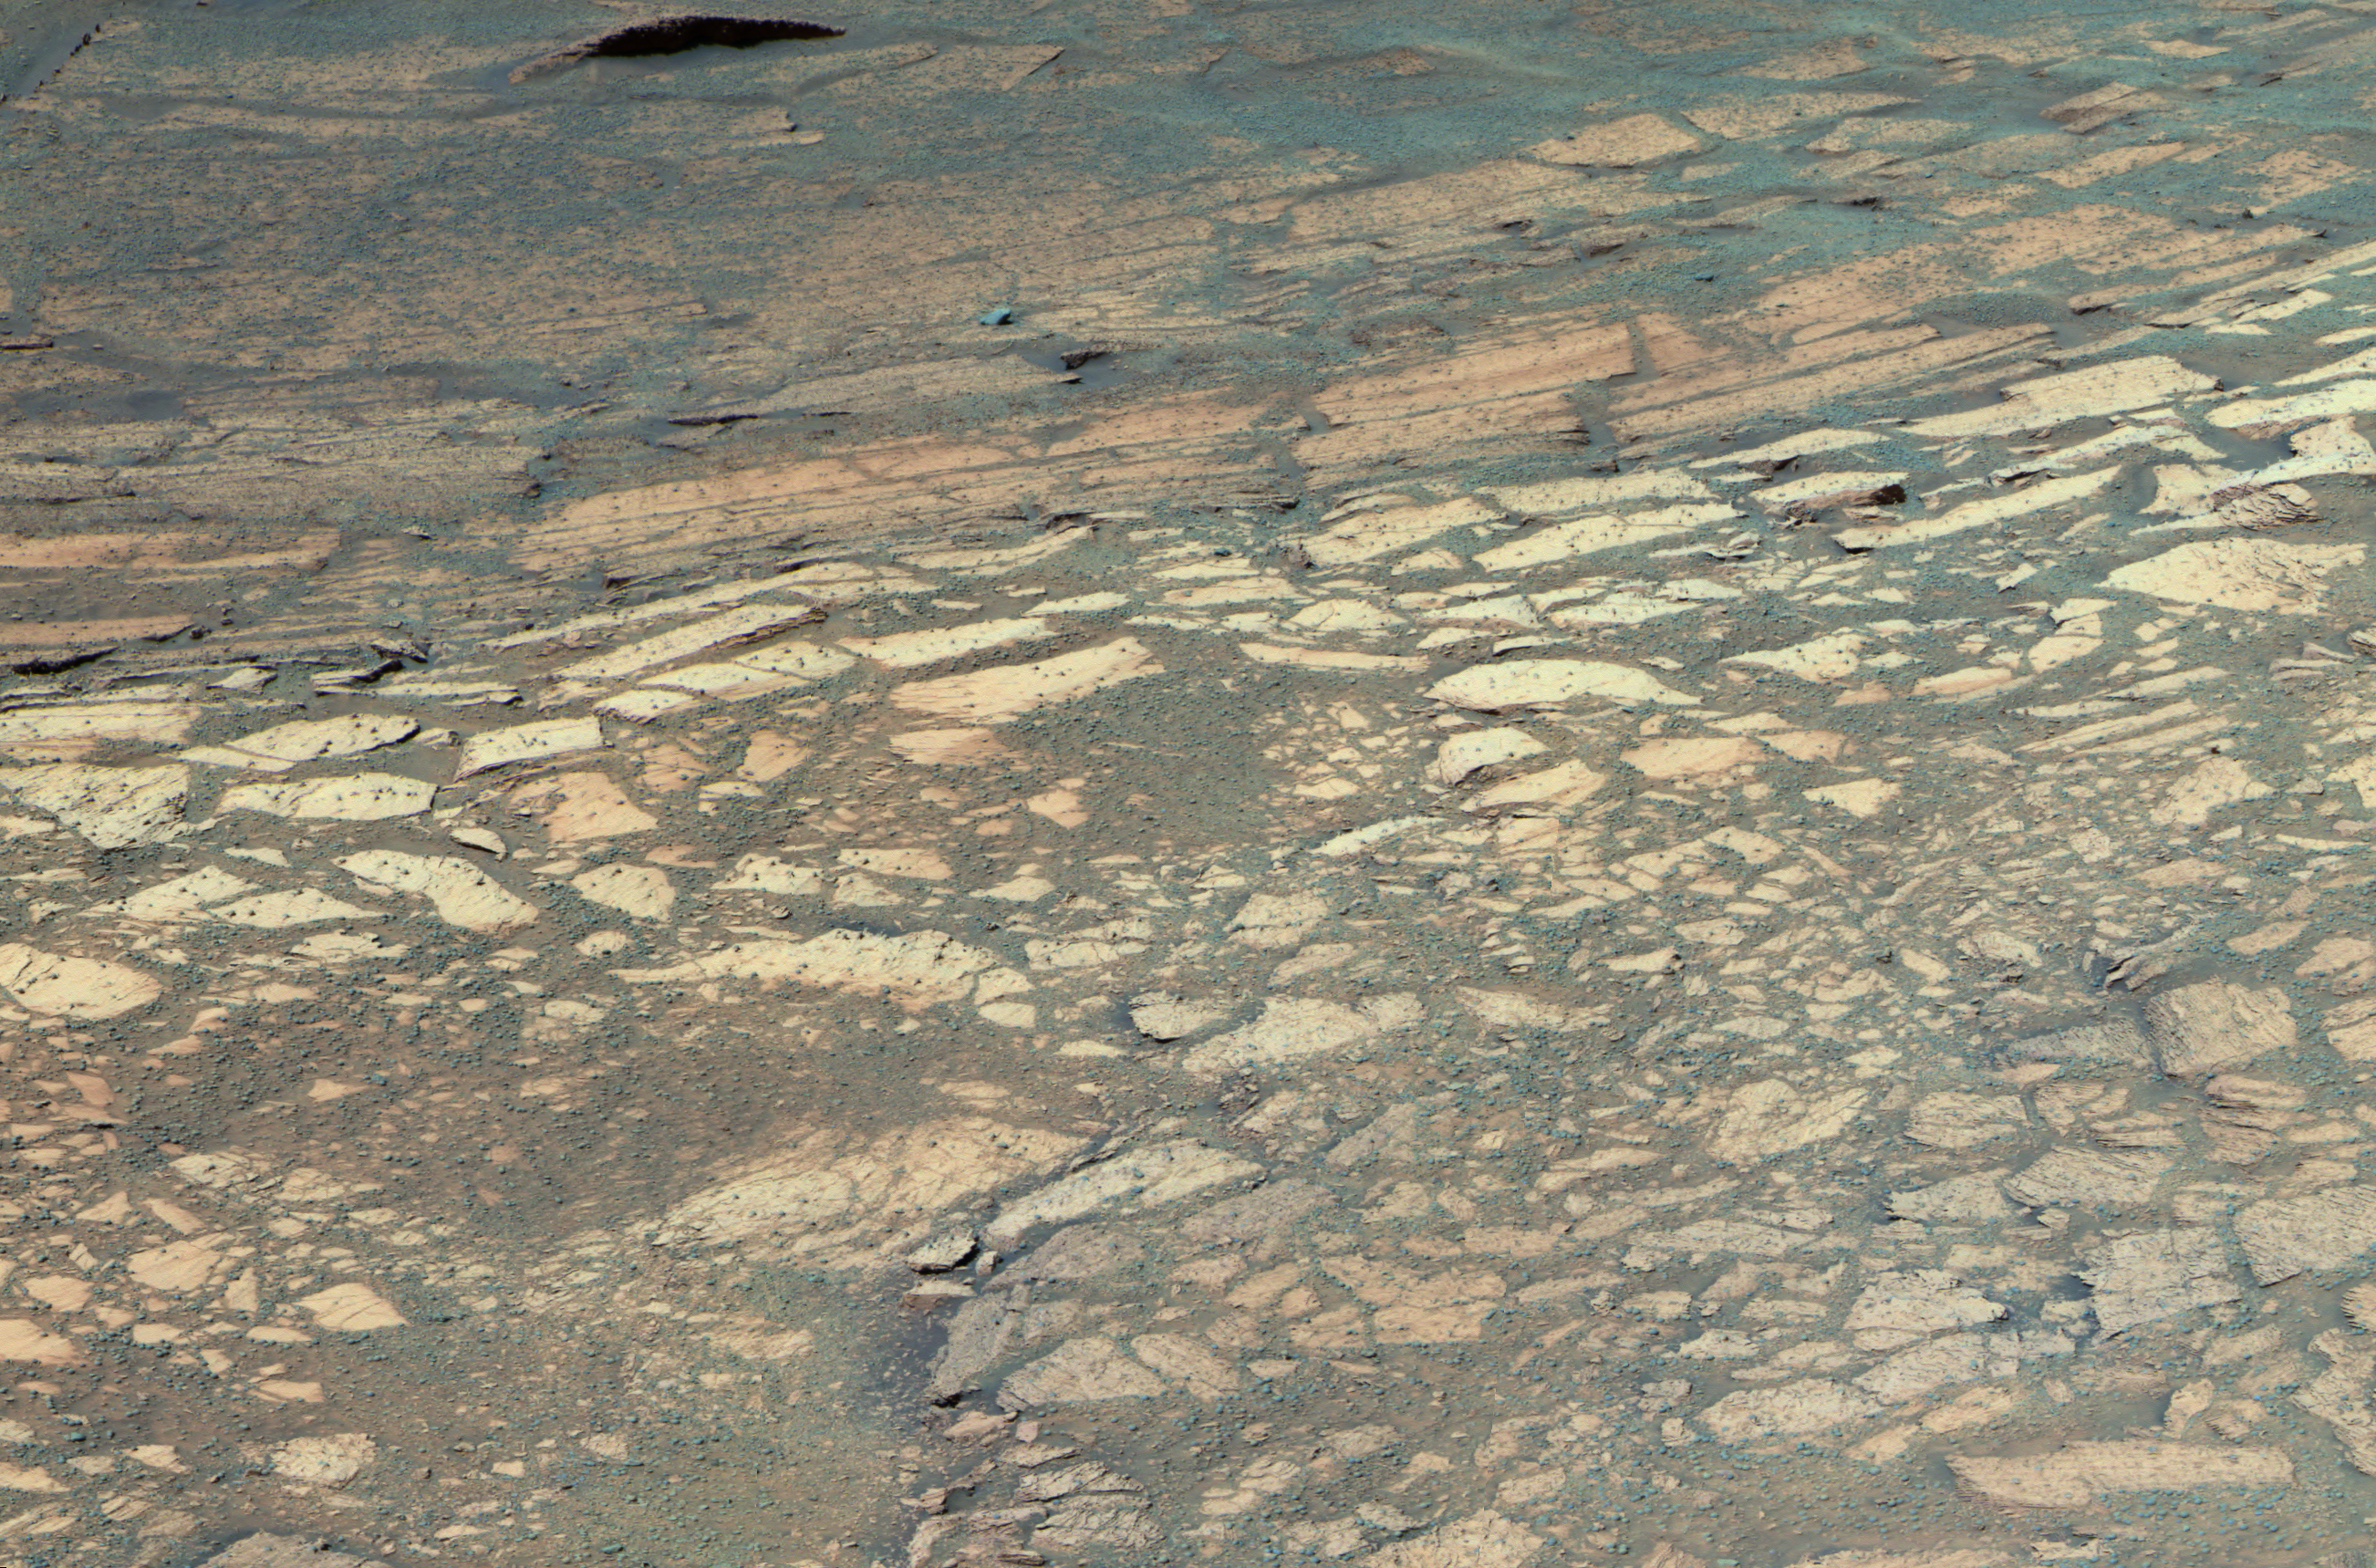

‘Tennessee’ Clues

This false-color image shows the area within “Endurance Crater,” currently being investigated by the Mars Exploration Rover Opportunity. The rover is inspecting a hole it drilled into a flat rock (center) dubbed “Tennessee,” which scientists believe may be made up of the same evaporite-rich materials as those found in “Eagle Crater.”

The overall geography inside Endurance is more complex than scientists anticipated, with at least three distinct bands of rock visible in front of the rover. Scientists hope to investigate the second and third layers of rock for more clues to Mars’ history. This image was taken on sol 133 (June 8, 2004) with the rover’s panoramic camera, using the 750-, 530- and 430-nanometer filters.

Credit: NASA/JPL/Cornell